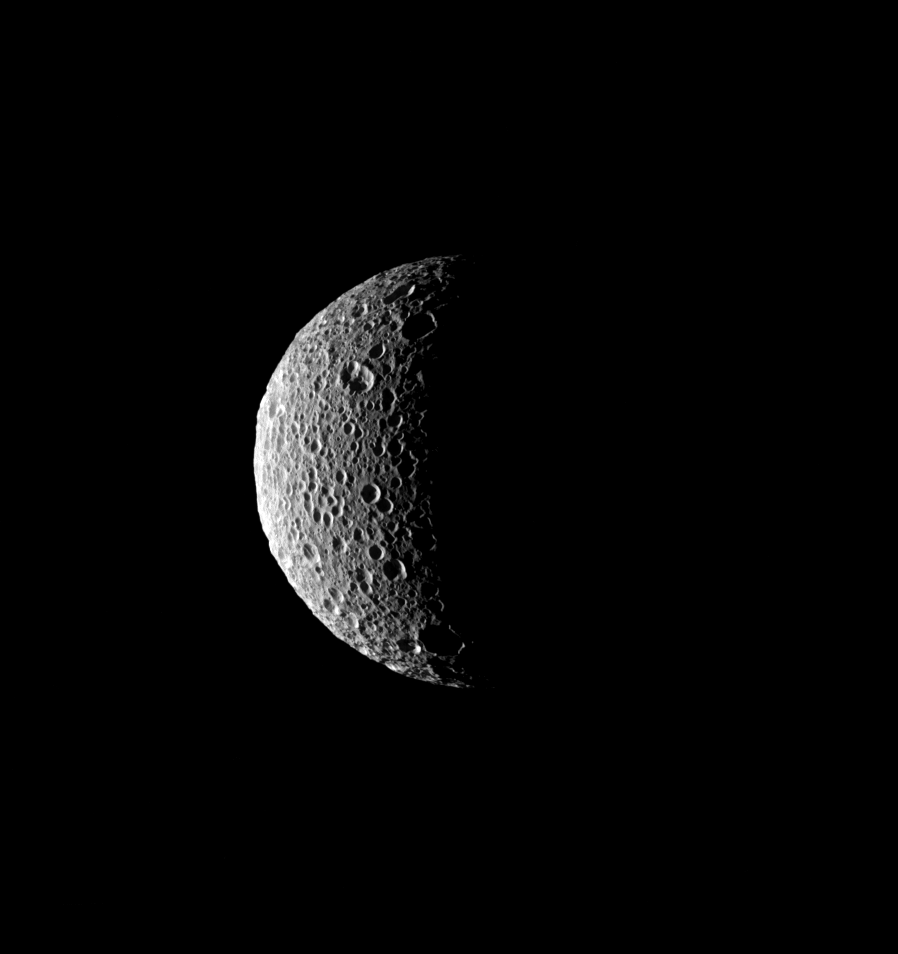

Full of Holes

The sun’s low angle near the terminator throws the craters of Mimas into stark relief.

This view looks toward high northern latitudes on Mimas (396 kilometers, or 246 miles across) from a position 72 degrees north of the moon’s equator. The north pole is in darkness at center.

The image was taken in visible green light with the Cassini spacecraft narrow-angle camera on Aug. 4, 2008. The view was obtained at a distance of approximately 153,000 kilometers (95,000 miles) from Mimas and at a Sun-Mimas-spacecraft, or phase, angle of 106 degrees. Image scale is 918 meters (3,011 feet) per pixel.

The Cassini-Huygens mission is a cooperative project of NASA, the European Space Agency and the Italian Space Agency. The Jet Propulsion Laboratory, a division of the California Institute of Technology in Pasadena, manages the mission for NASA’s Science Mission Directorate, Washington, D.C. The Cassini orbiter and its two onboard cameras were designed, developed and assembled at JPL. The imaging operations center is based at the Space Science Institute in Boulder, Colo.

Credit: NASA/JPL/Space Science Institute